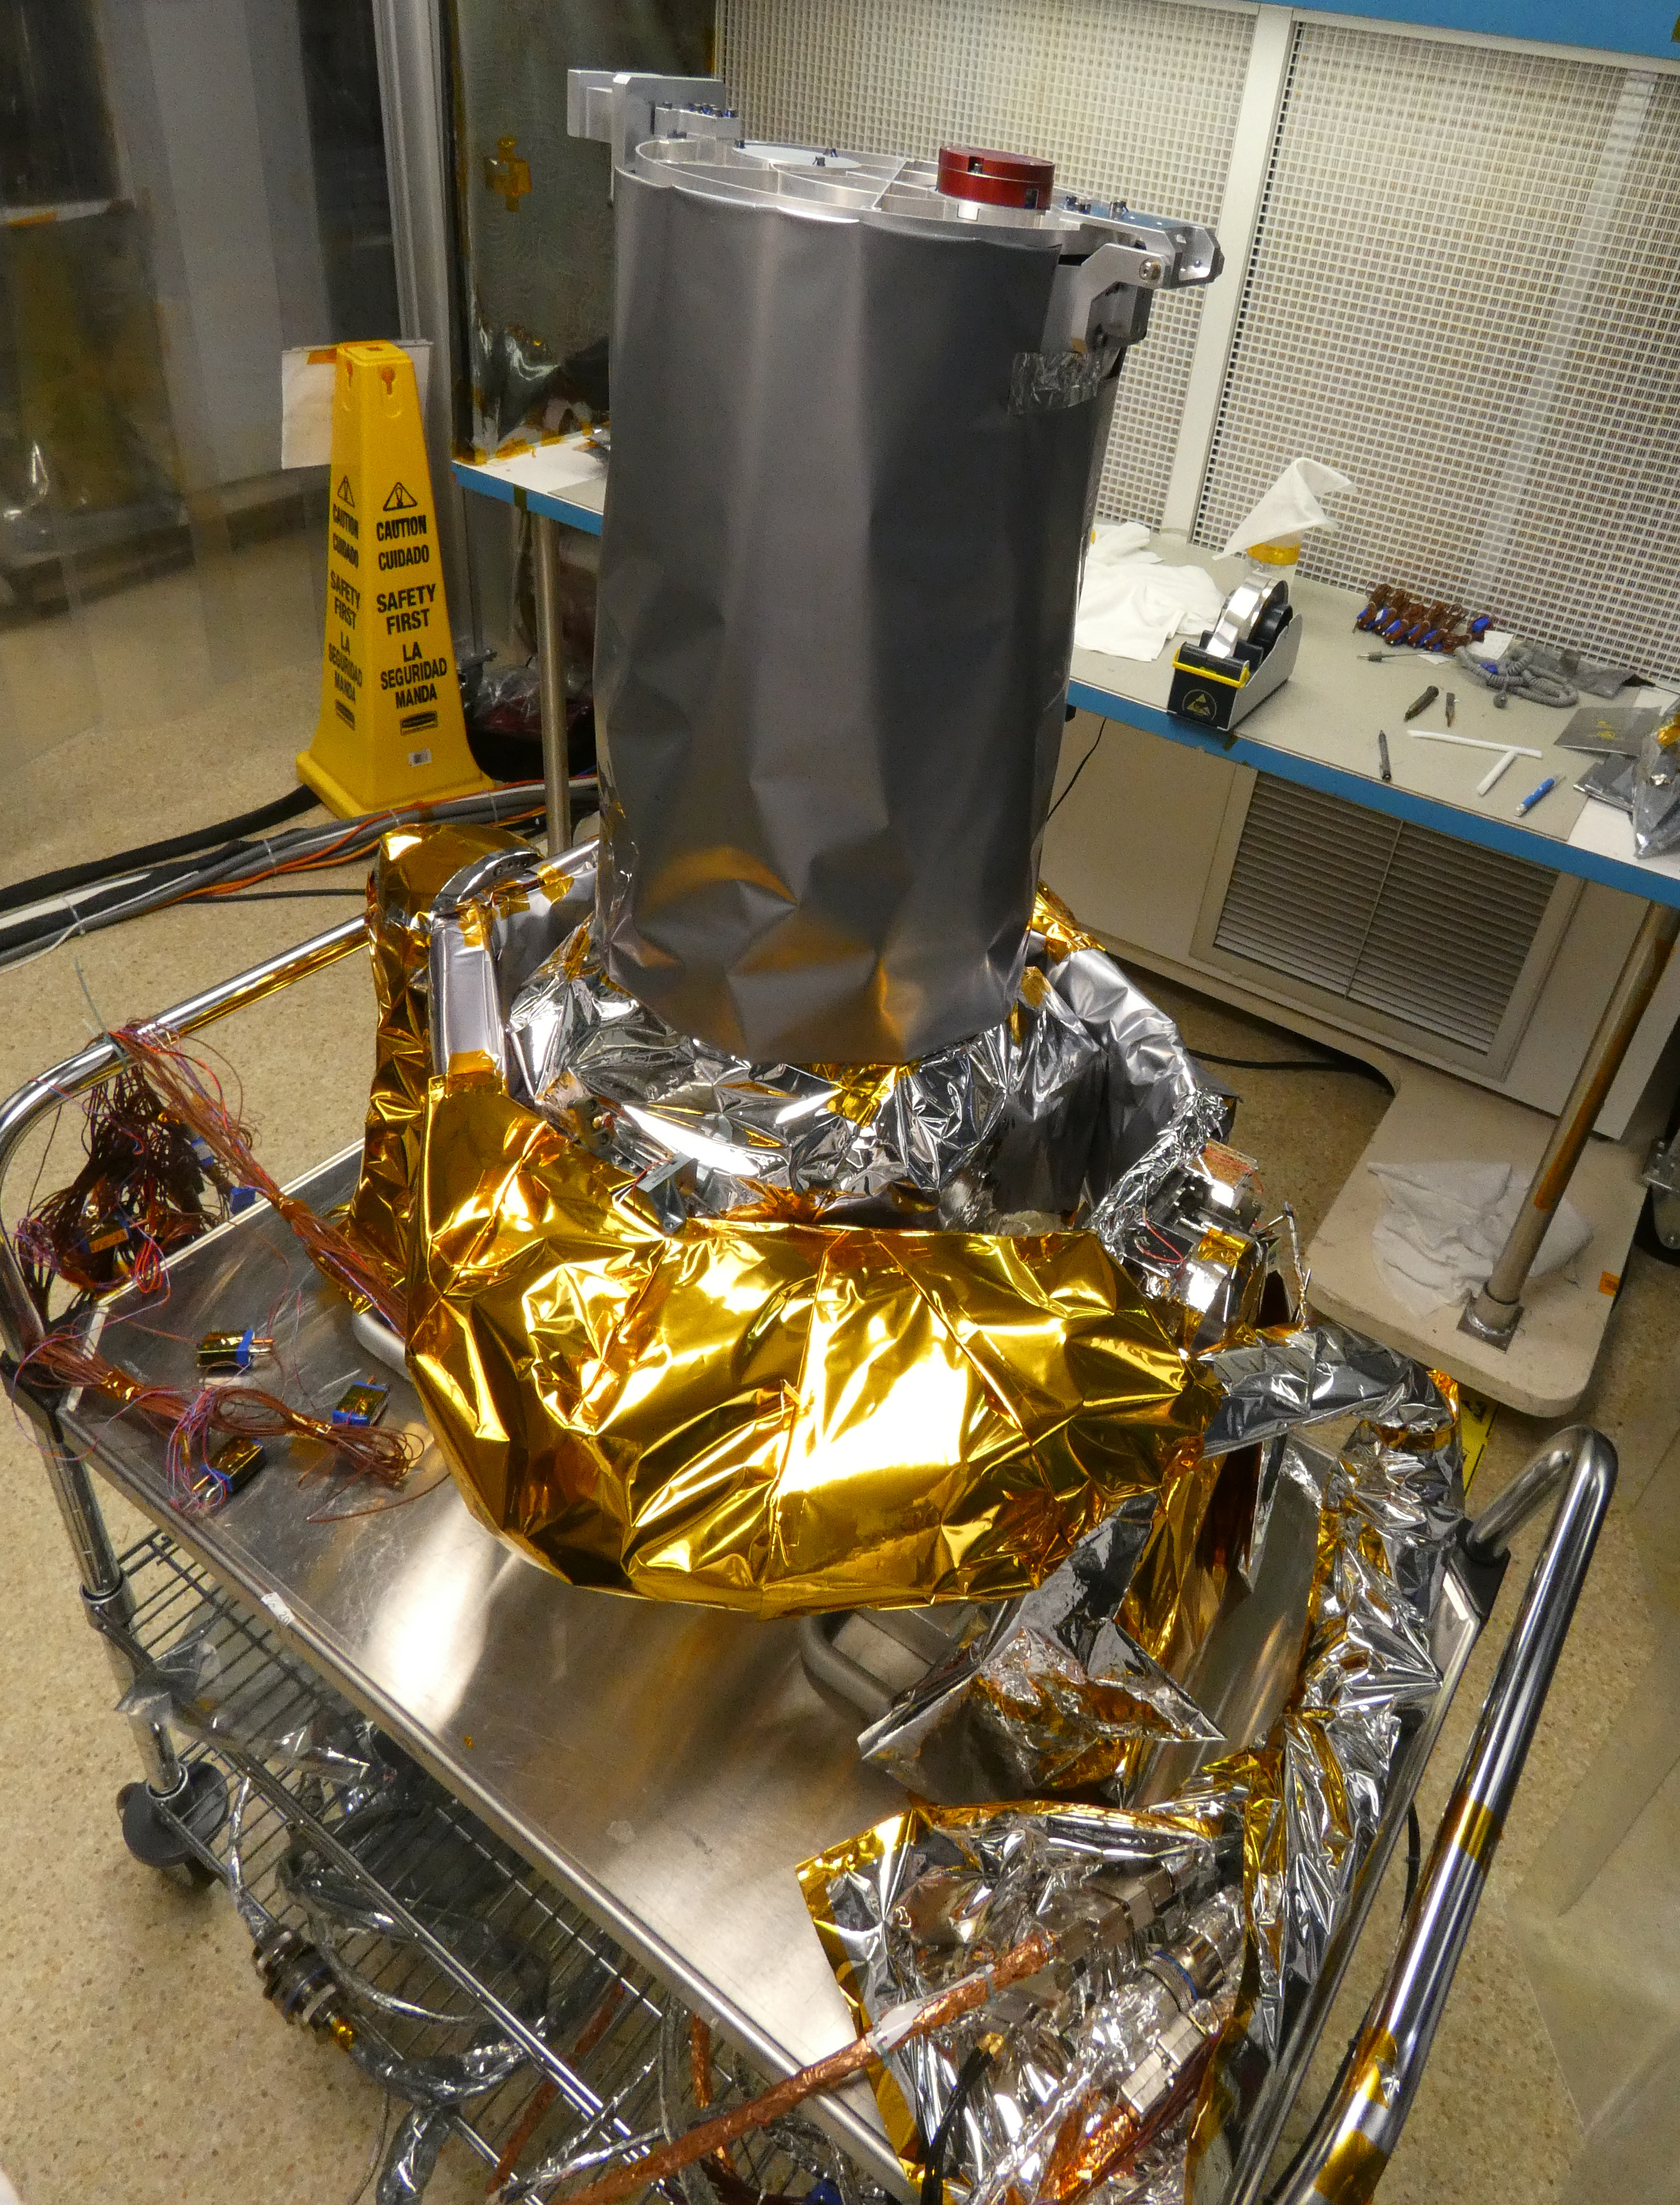

Europa Imaging System Narrow Angle Camera

Included in the payload of science instruments for NASA’s Europa Clipper is the Europa Imaging System (EIS) Narrow Angle Camera (NAC). Shown here at the Johns Hopkins Applied Physics Laboratory (APL) in Laurel, Maryland, the engineering model, which is used to test the instrument, is mounted on the two-axis gimbal mechanism that allows the NAC telescope to be pointed independently. The model consists of the NAC telescope, electronics, gimbal, and cables, covered in thermal blankets.

EIS will allow groundbreaking measurements and map most of Europa, an icy moon of Jupiter with an ocean under its crust, at resolutions previous missions could only achieve in small areas. EIS data will offer fresh insights into Europa’s geological structure and processes and will be used to search for evidence of recent or current geologic activity, including potential erupting plumes.

With an internal global ocean twice the size of Earth’s oceans combined, Europa may have the potential to harbor life. NASA’s Europa Clipper spacecraft will swoop around Jupiter on an elliptical path, dipping close to the moon on each flyby to collect data. Understanding Europa’s habitability will help scientists better understand how life developed on Earth and the potential for finding life beyond our planet.

Credit: NASA/Johns Hopkins APL/Ed Whitman